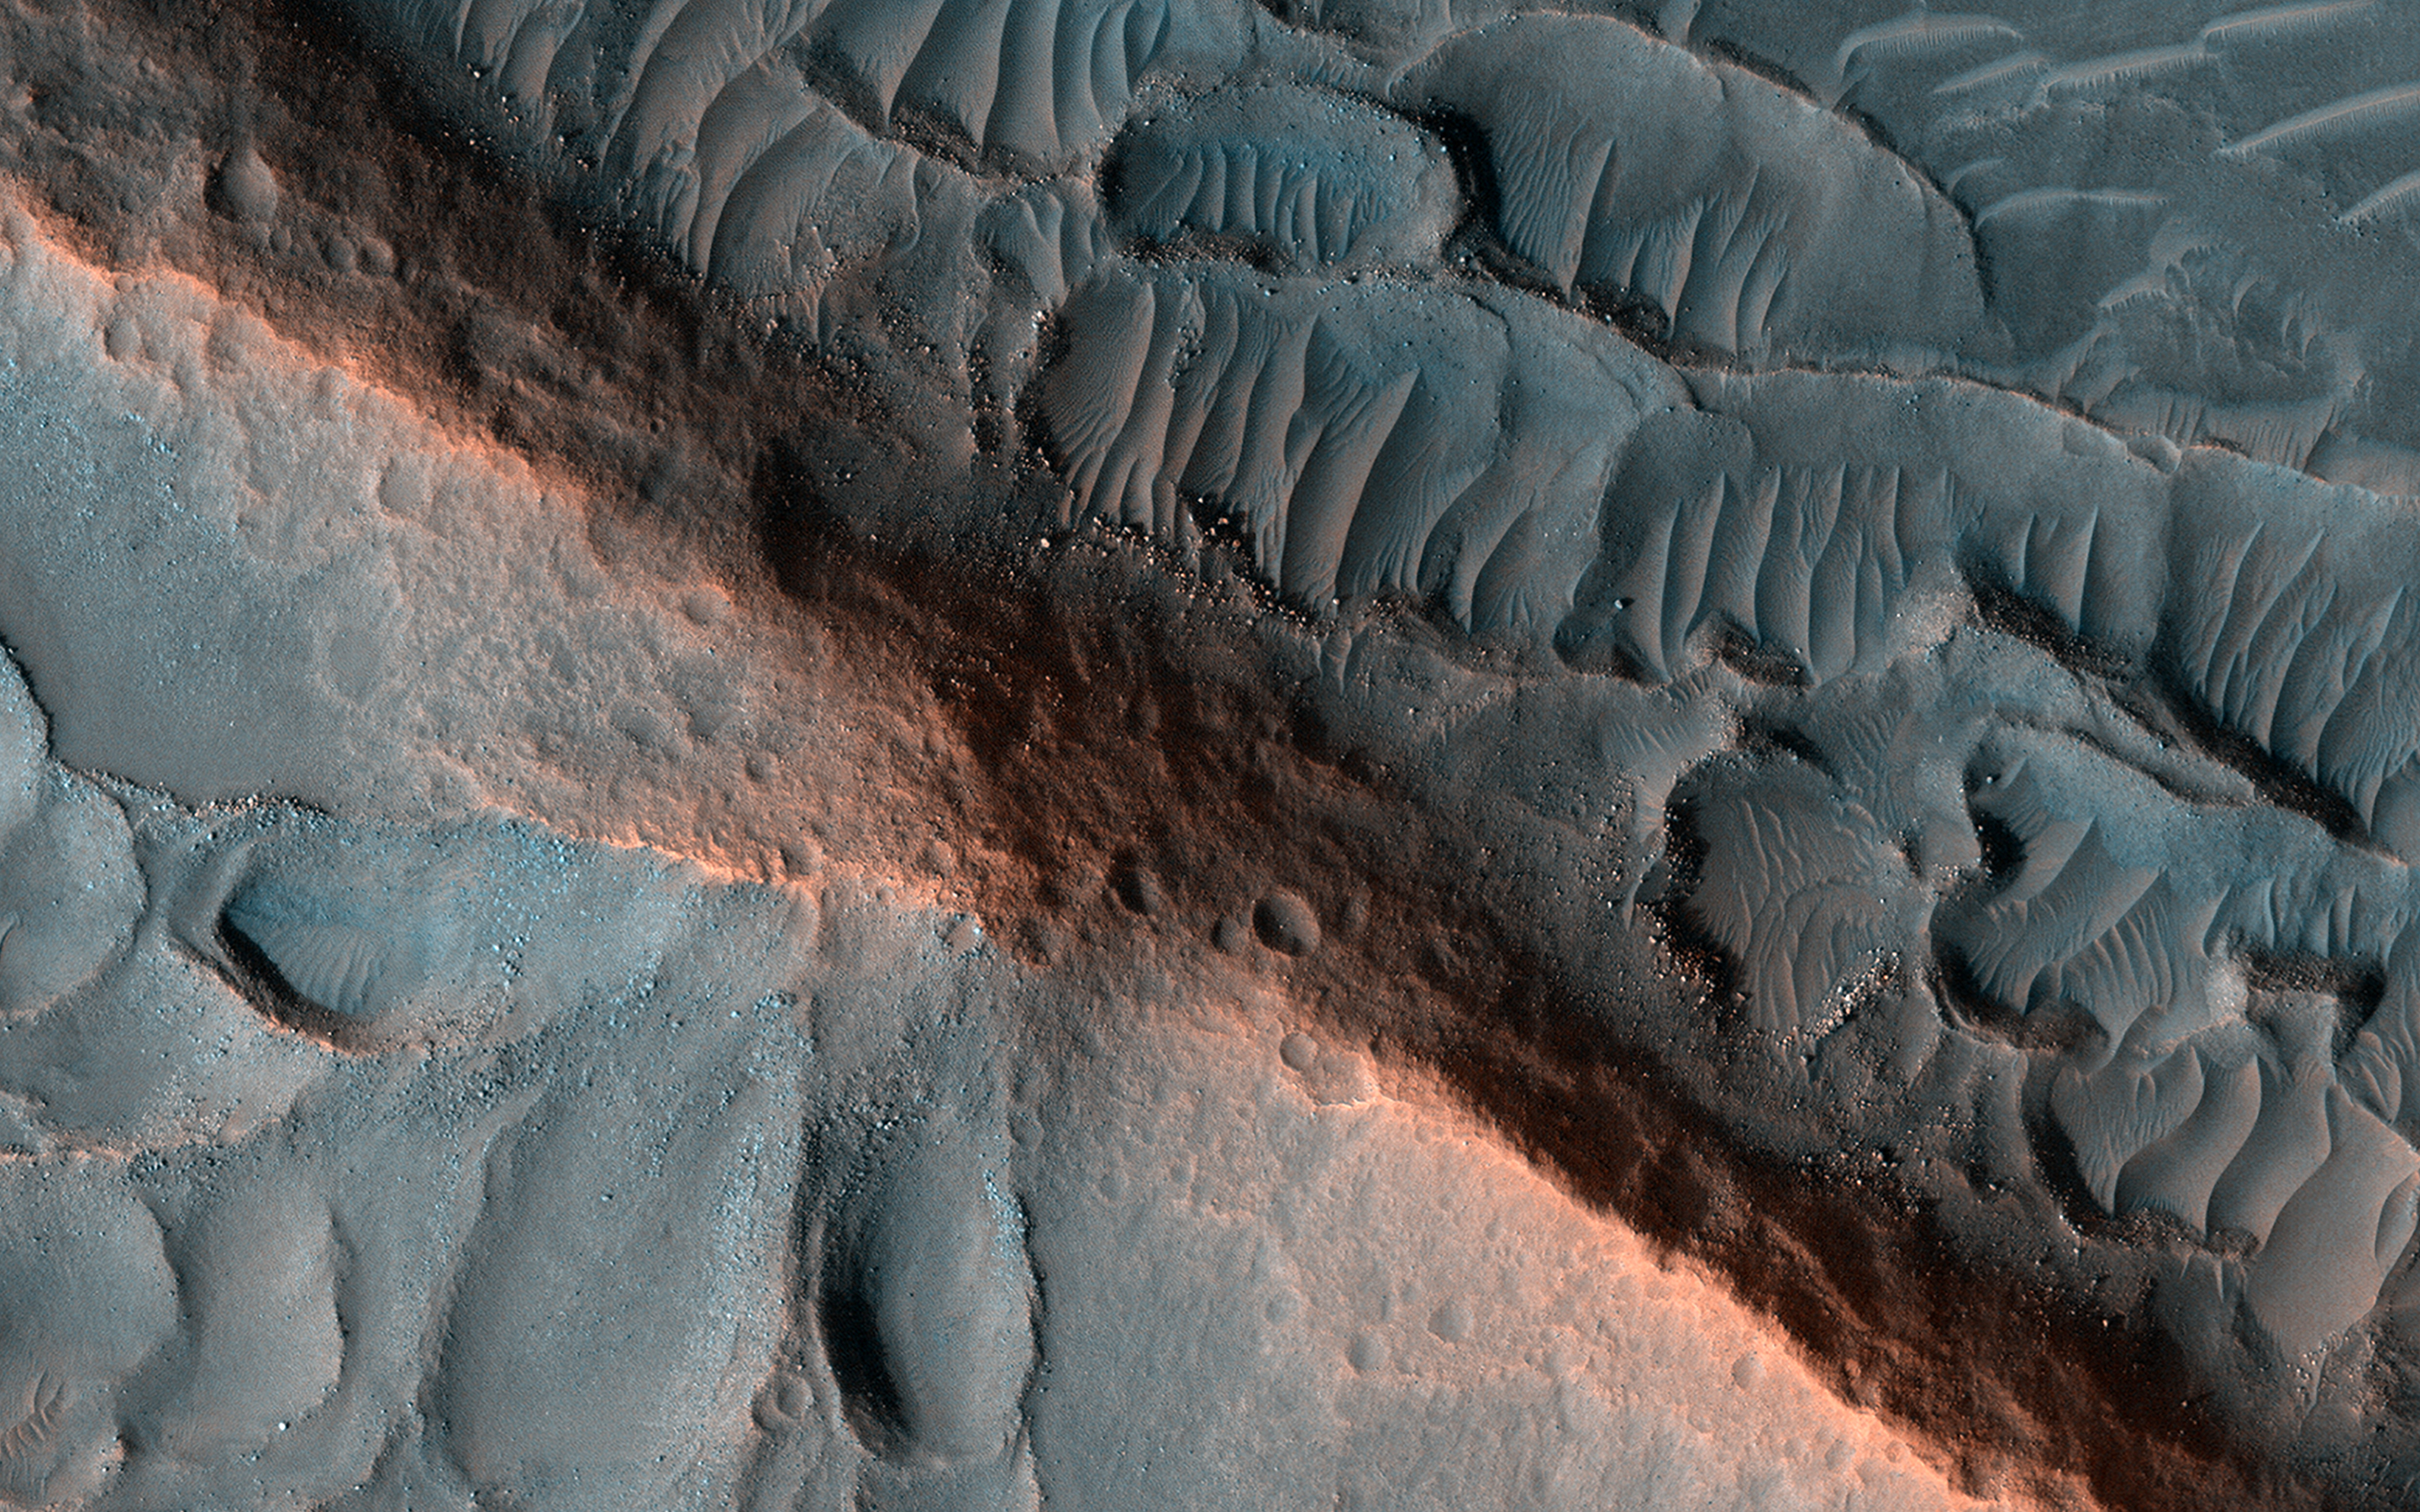

Ridges in Cydonia Mensae

A ridge stands prominent in this scene, left behind as the surroundings were eroded, perhaps marking inverted erosion of an ancient fluvial channel. The ridge is made of material more resistant to erosion and, considering the craters on its flanks, was formed long ago.

Erosion continues to this day: boulders that have fallen from the ridge are evident, scattered along the sides. Sand has begun to form small dunes adjacent to the ridge.

The map is projected here at a scale of 25 centimeters (9.8 inches) per pixel. (The original image scale is 30.1 centimeters [11.9 inches] per pixel [with 1 x 1 binning]; objects on the order of 90 centimeters [35.4 inches] across are resolved.) North is up.

This is a stereo pair with ESP_073599_2100.

The University of Arizona, in Tucson, operates HiRISE, which was built by Ball Aerospace & Technologies Corp., in Boulder, Colorado. NASA’s Jet Propulsion Laboratory, a division of Caltech in Pasadena, California, manages the Mars Reconnaissance Orbiter Project for NASA’s Science Mission Directorate, Washington.

Credit: NASA/JPL-Caltech/University of Arizona